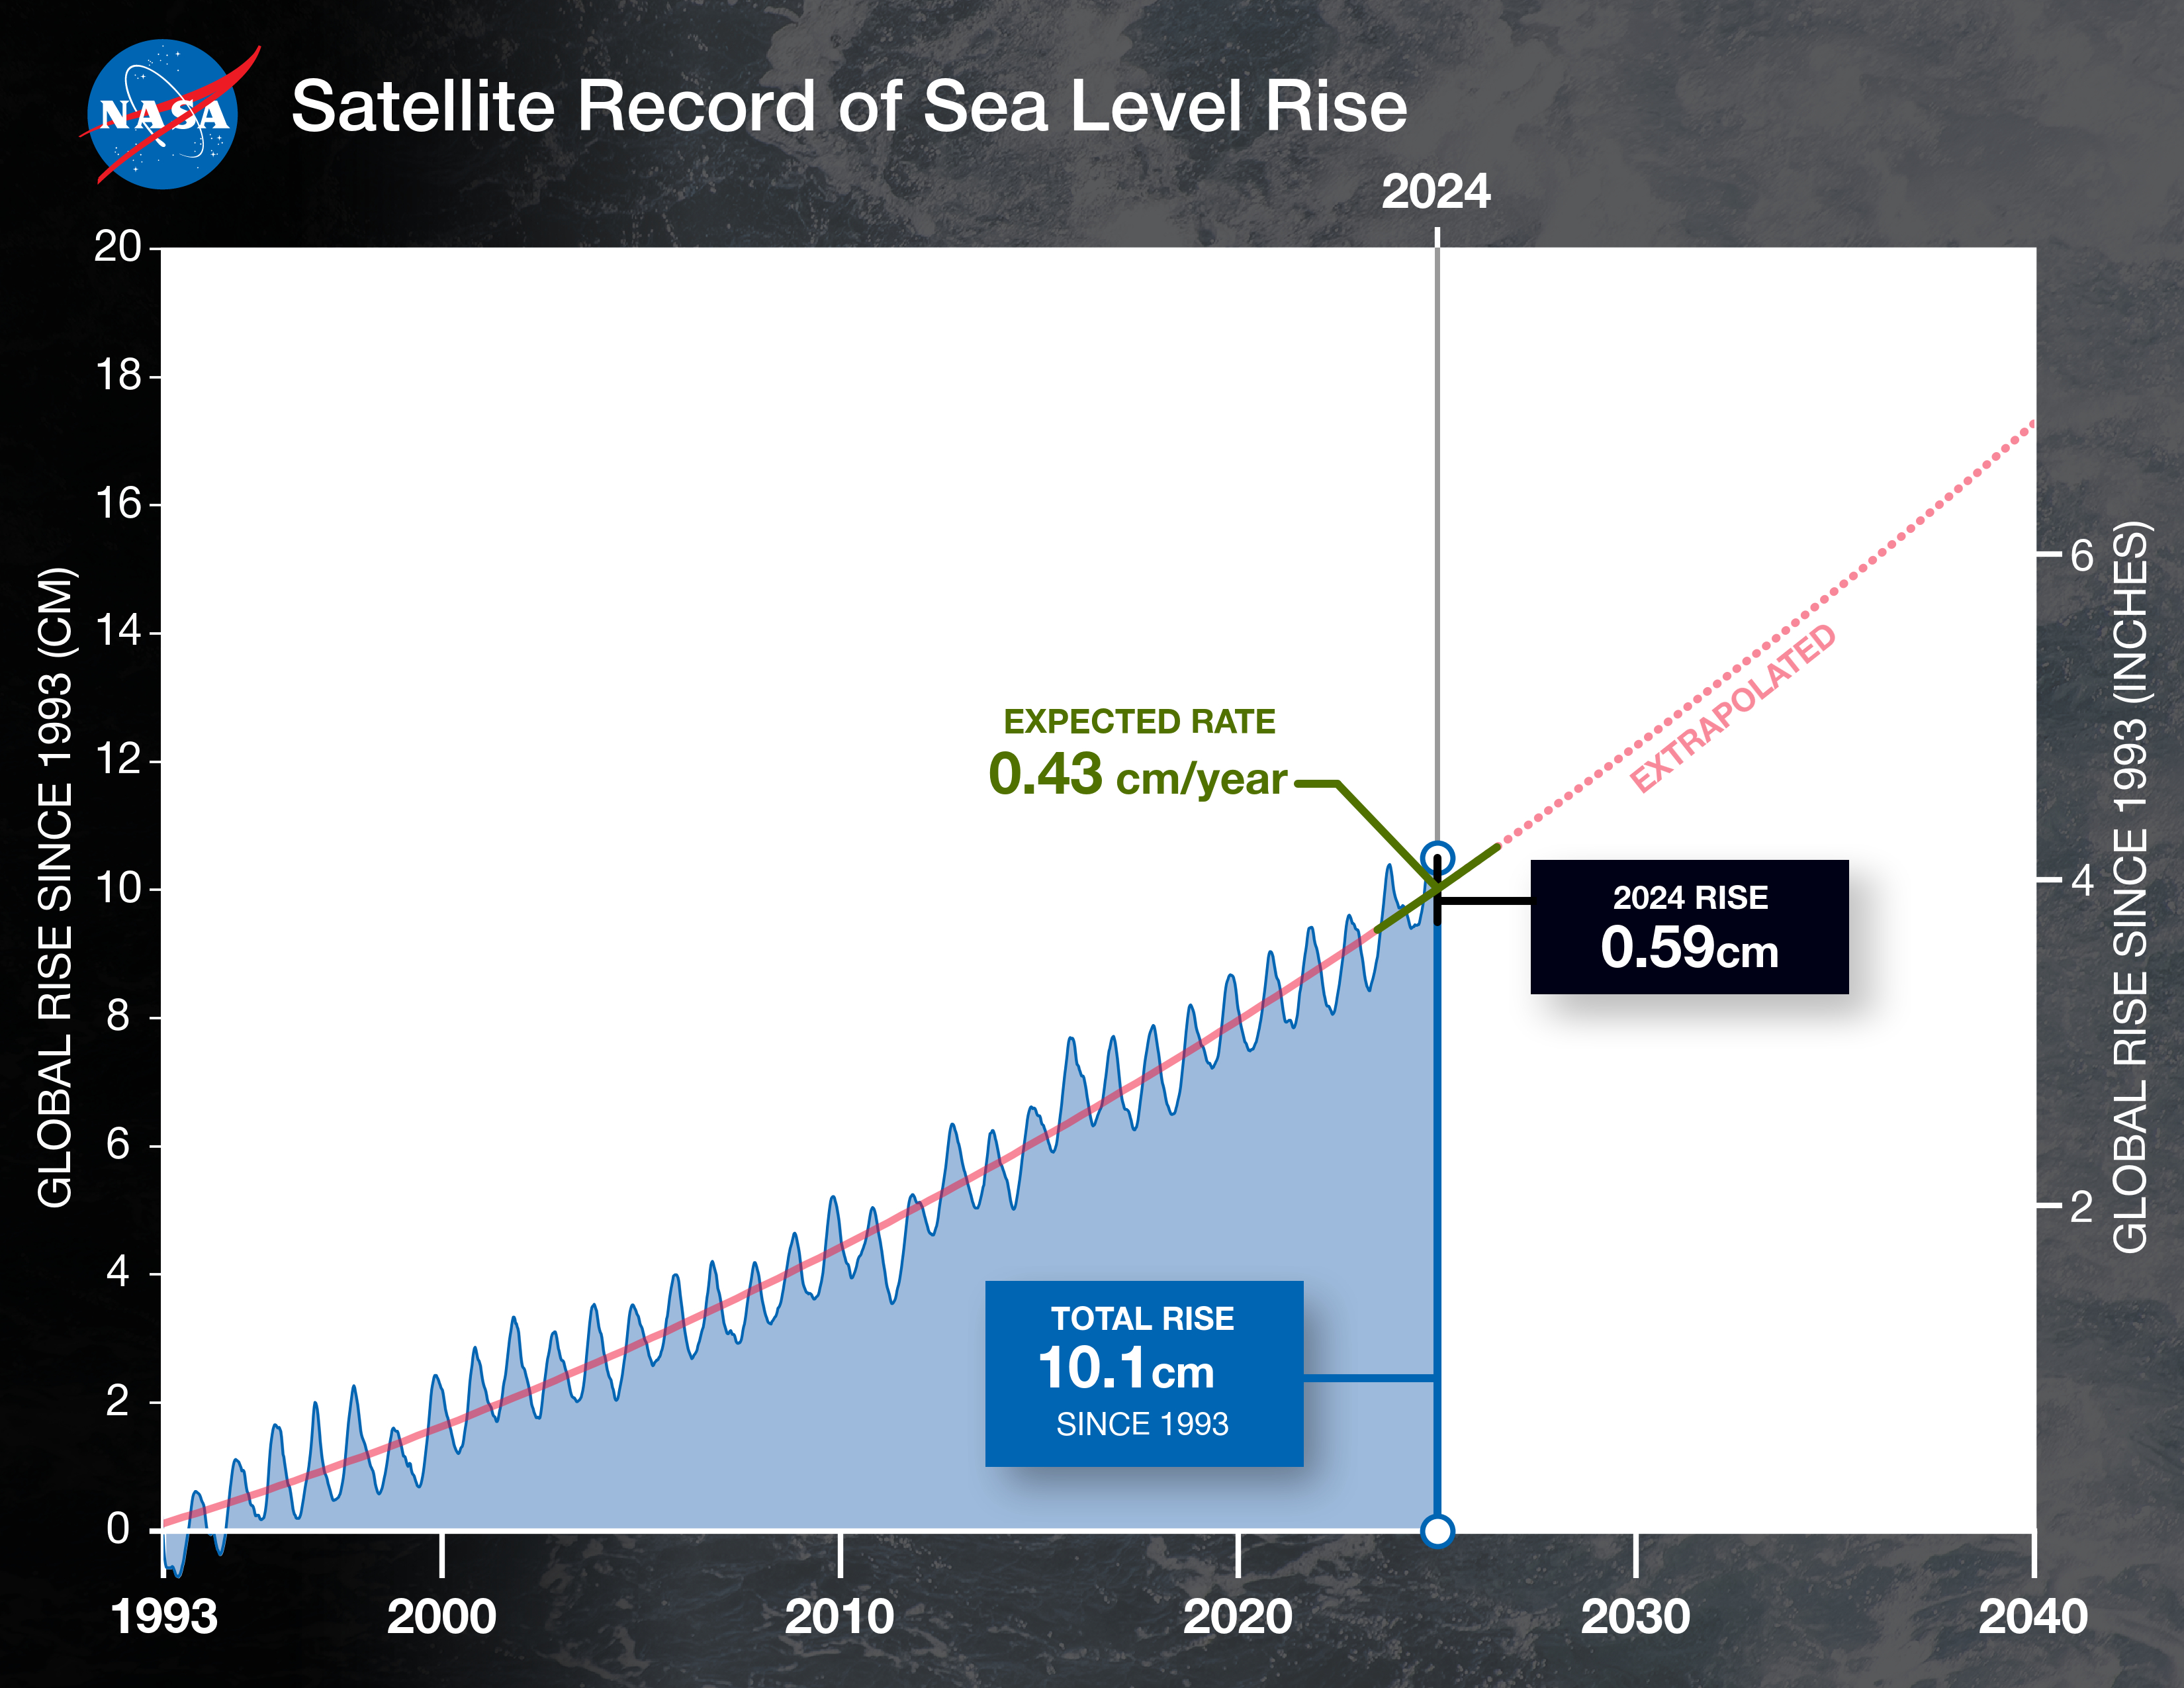

Satellite Record of Sea Level Rise From 1993 to 2024

This graph shows the rise in global mean sea level from 1993 to 2024 based on data from a series of five international satellites. The solid red line indicates the trajectory of this increase, which has more than doubled over the three decades. The dotted red line projects future sea level rise.

Global sea level rose faster than expected in 2024 due mostly to ocean water expanding as it warms, or thermal expansion. According to a NASA-led analysis, last year’s rate of rise was 0.23 inches (0.59 centimeters) per year, compared to the expected rate of 0.17 inches (0.43 centimeters) per year.

In recent years, about two-thirds of sea level rise was due to the addition of water from land into the ocean by melting ice sheets and glaciers. About a third came from thermal expansion of seawater. But in 2024, those contributions flipped, with two-thirds of sea level rise coming from thermal expansion.

This NASA-led analysis is based on a sea level dataset featuring more than 30 years of satellite observations, starting with the U.S.-French TOPEX/Poseidon mission, which launched in 1992. The Sentinel-6 Michael Freilich mission, which launched in November 2020, is the latest in the series of satellites that have contributed to this sea level record.

Credit: NASA/JPL-Caltech